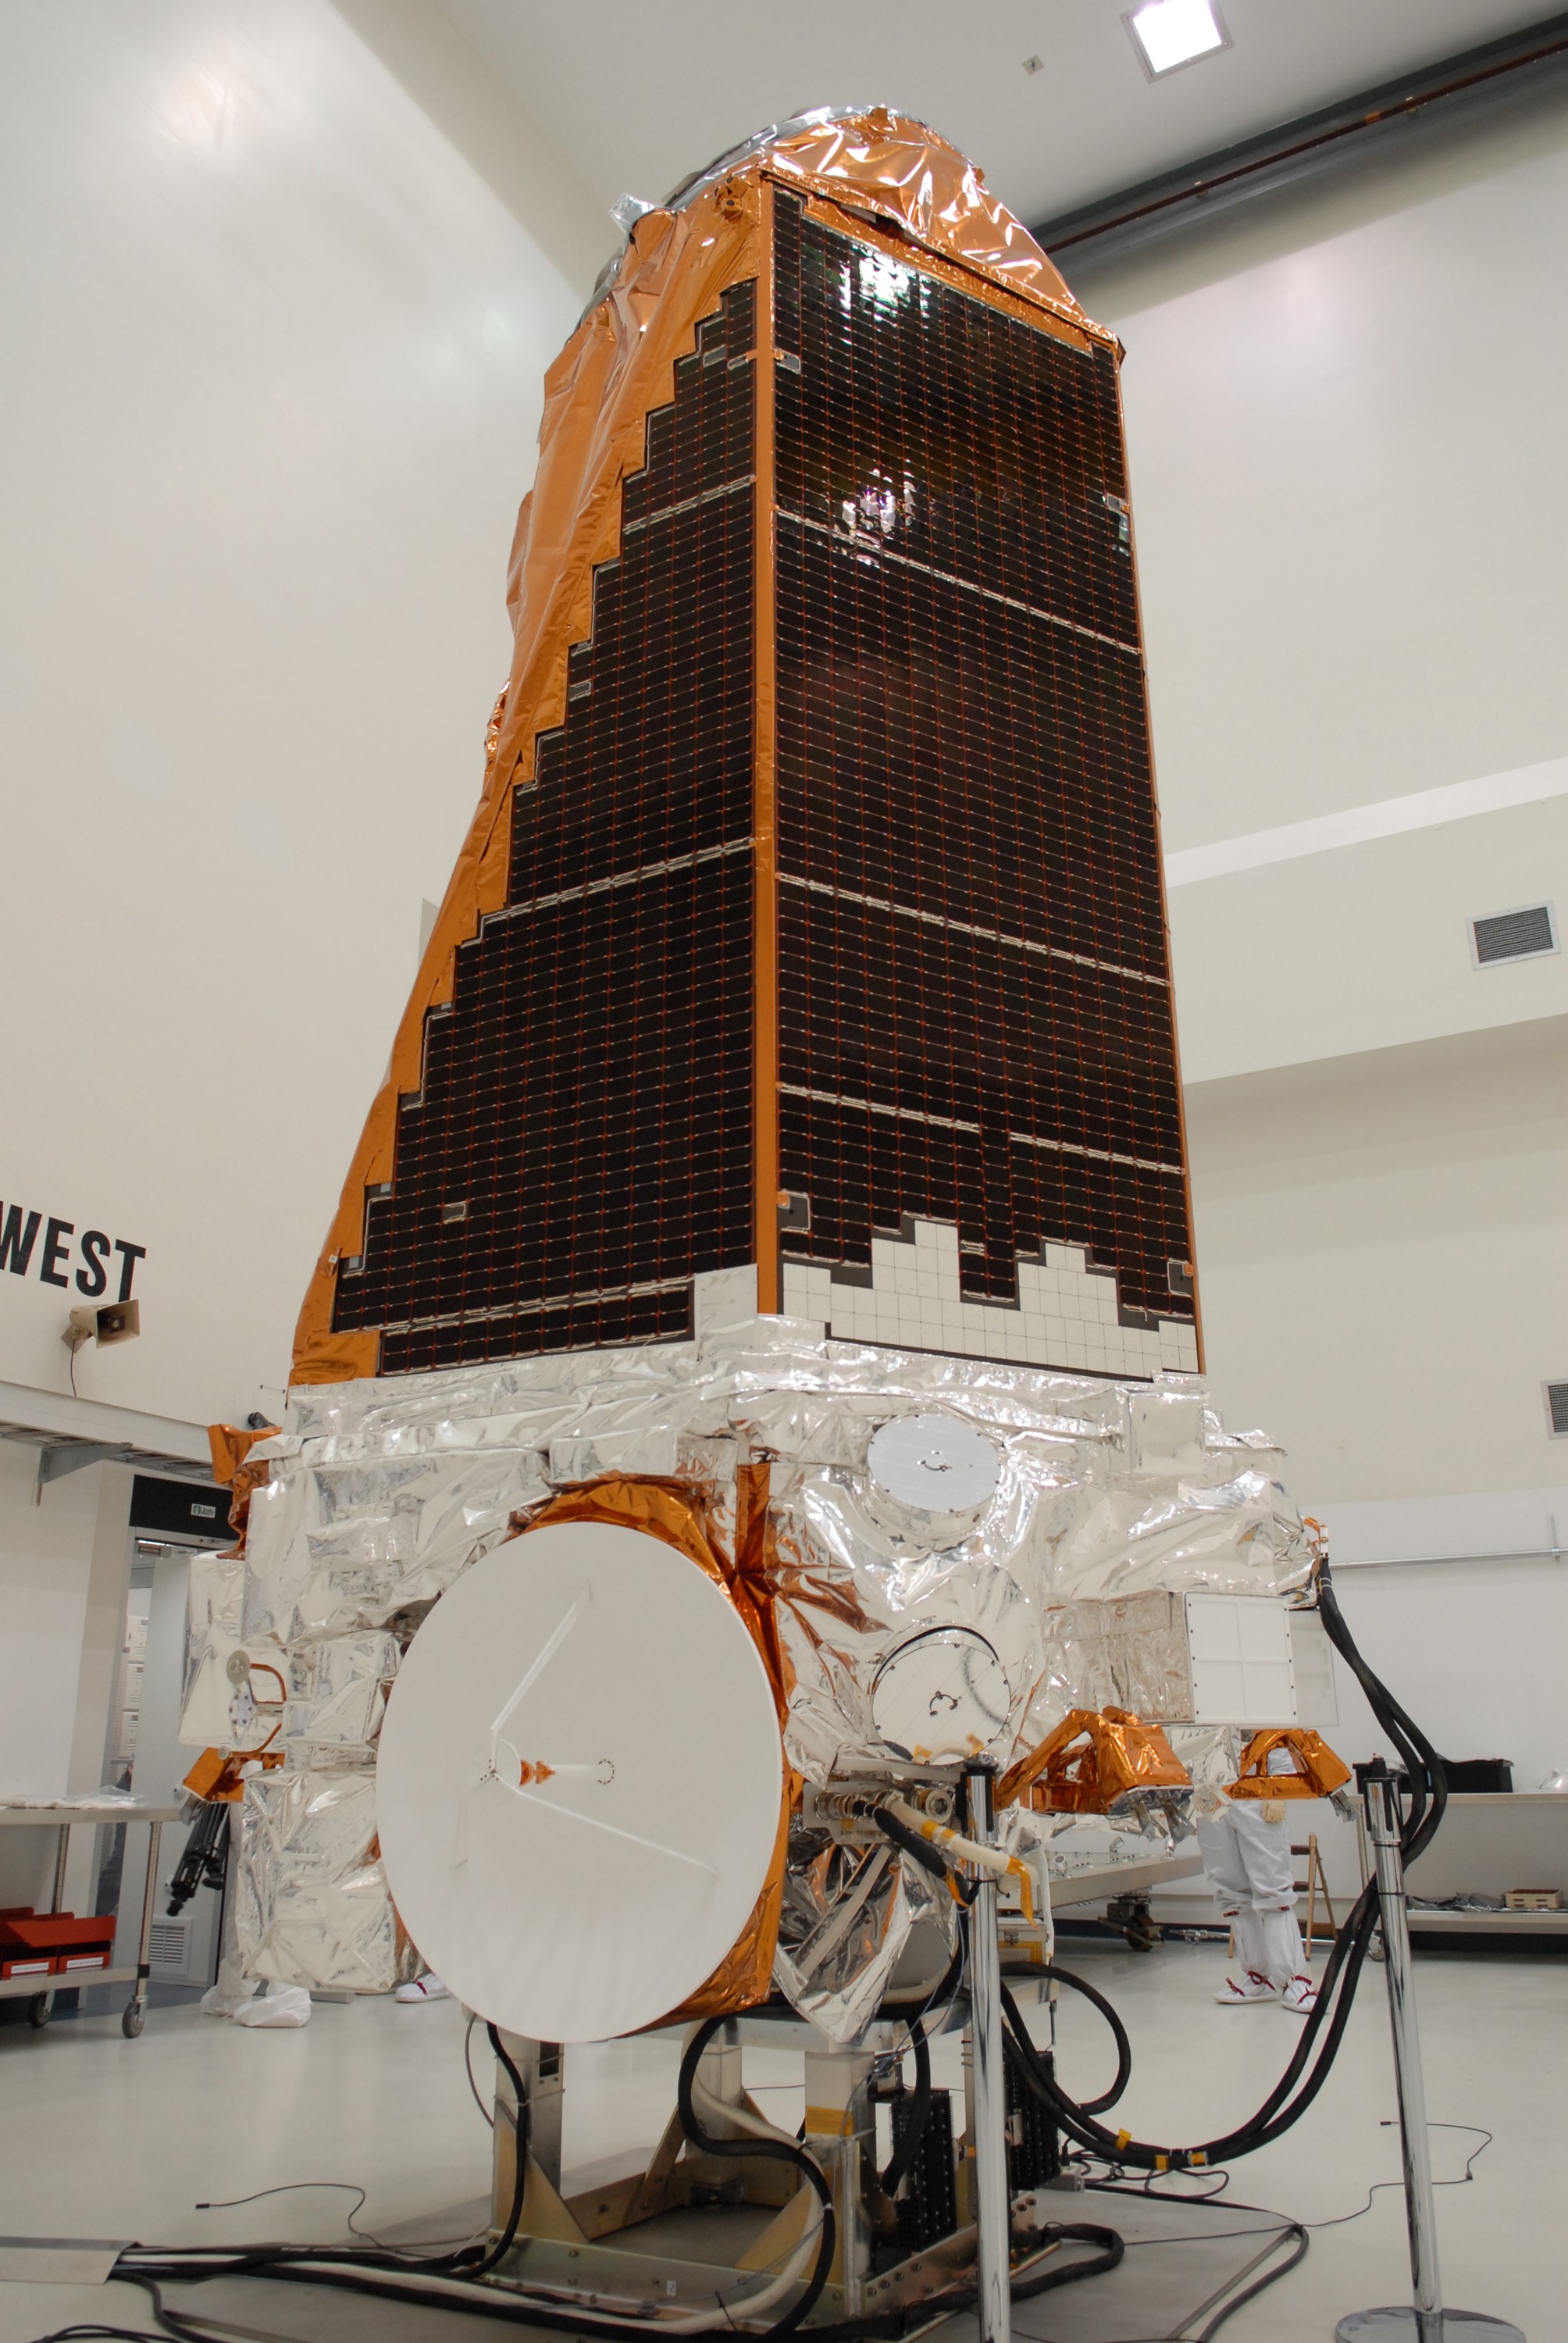

CAPE CANAVERAL, Fla. – NASA's Kepler spacecraft, that will be launched in March aboard a United Launch Alliance Delta II rocket, is ready for the media opportunity Jan. 30. Visible are the solar arrays on top and the high-gain antenna at lower left. The event, being held at the Astrotech Space Operations facility in Titusville, Fla., will provide media representatives an opportunity to photograph the space telescope and to interview project officials from NASA and Ball Aerospace, builder of the spacecraft. Kepler is designed to survey more that 100,000 stars in our galaxy to determine the number of sun-like stars that have Earth-size and larger planets, including those that lie in a star's "habitable zone," a region where liquid water, and perhaps life, could exist. If these Earth-size worlds do exist around stars like our sun, Kepler is expected to be the first to find them and the first to measure how common they are. The liftoff of Kepler aboard a Delta II rocket is currently planned for 10:48 p.m. EST March 5 from Space Launch Complex 17 on Cape Canaveral Air Force Station.

Credit: NASA/Troy Cryder